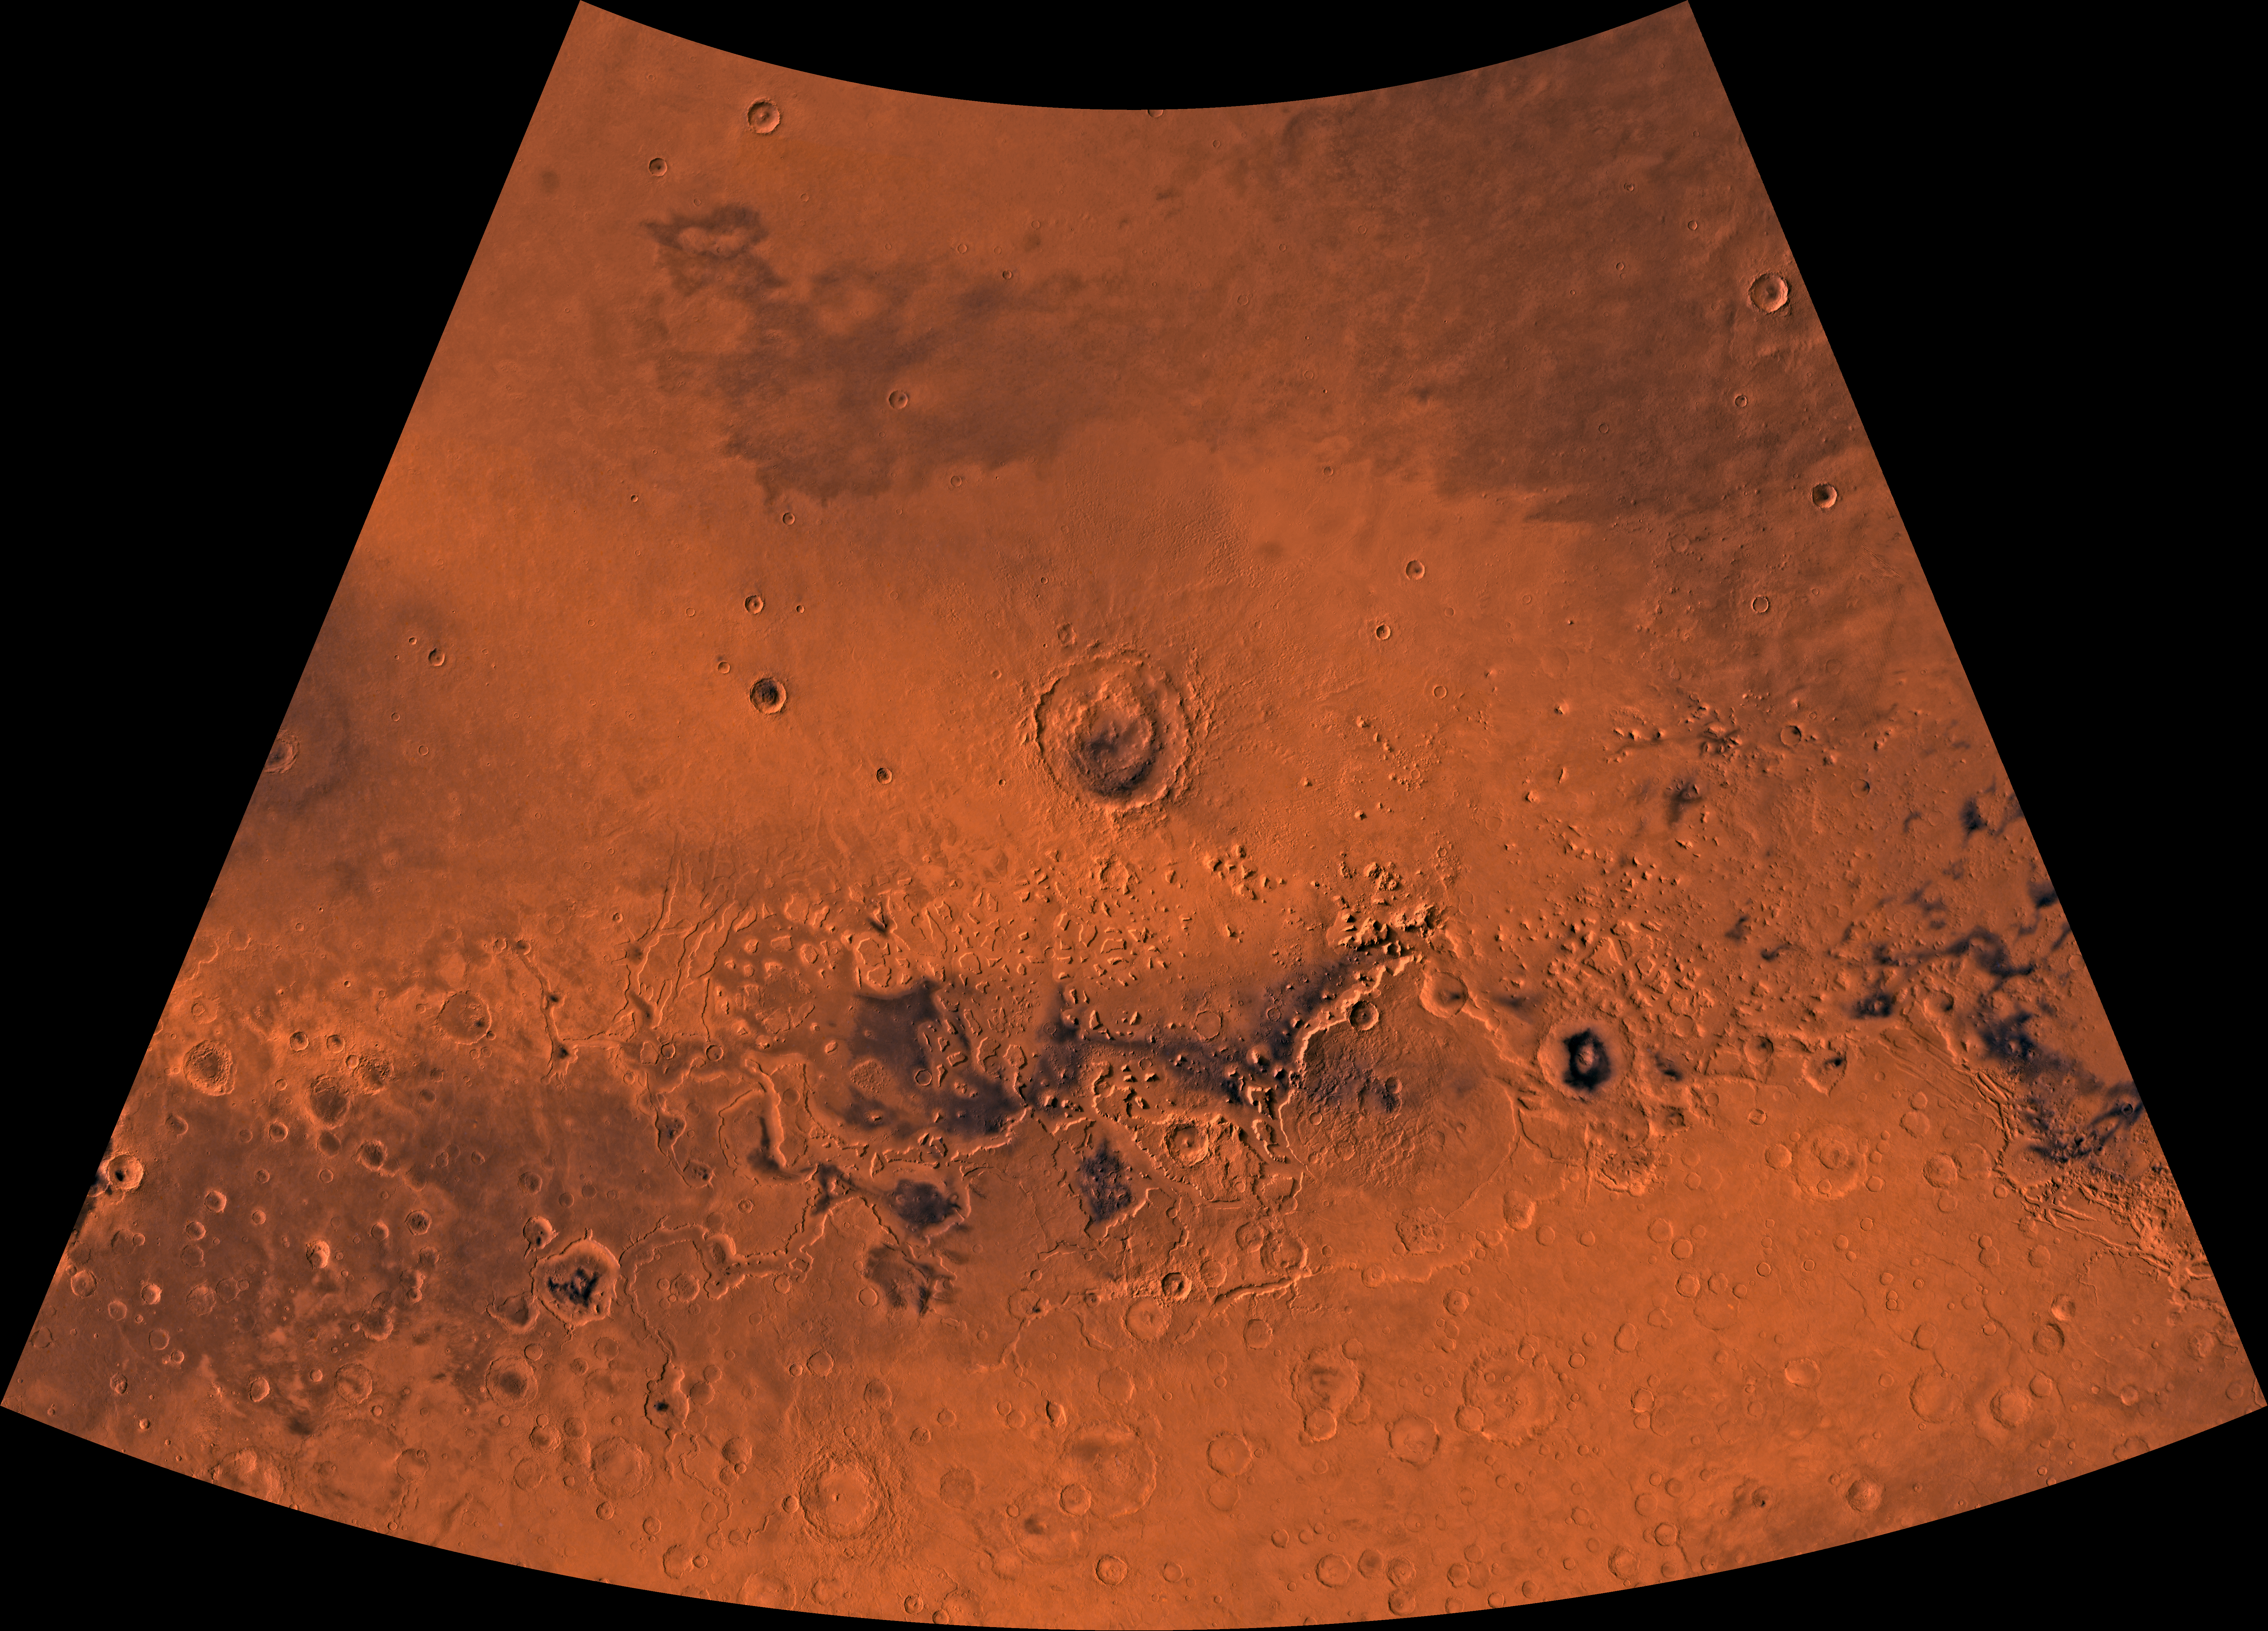

MC-5 Ismenius Lacus Region

Mars digital-image mosaic merged with color of the MC-5 quadrangle, Ismenius Lacus region of Mars. Heavily cratered highlands of the southern part are separated from the relatively smooth plains of the northern part by a belt of dissected terrain, containing mesas and buttes. Latitude range 30 to 65 degrees, longitude range -60 to 0 degrees.

Credit: NASA/JPL/USGS